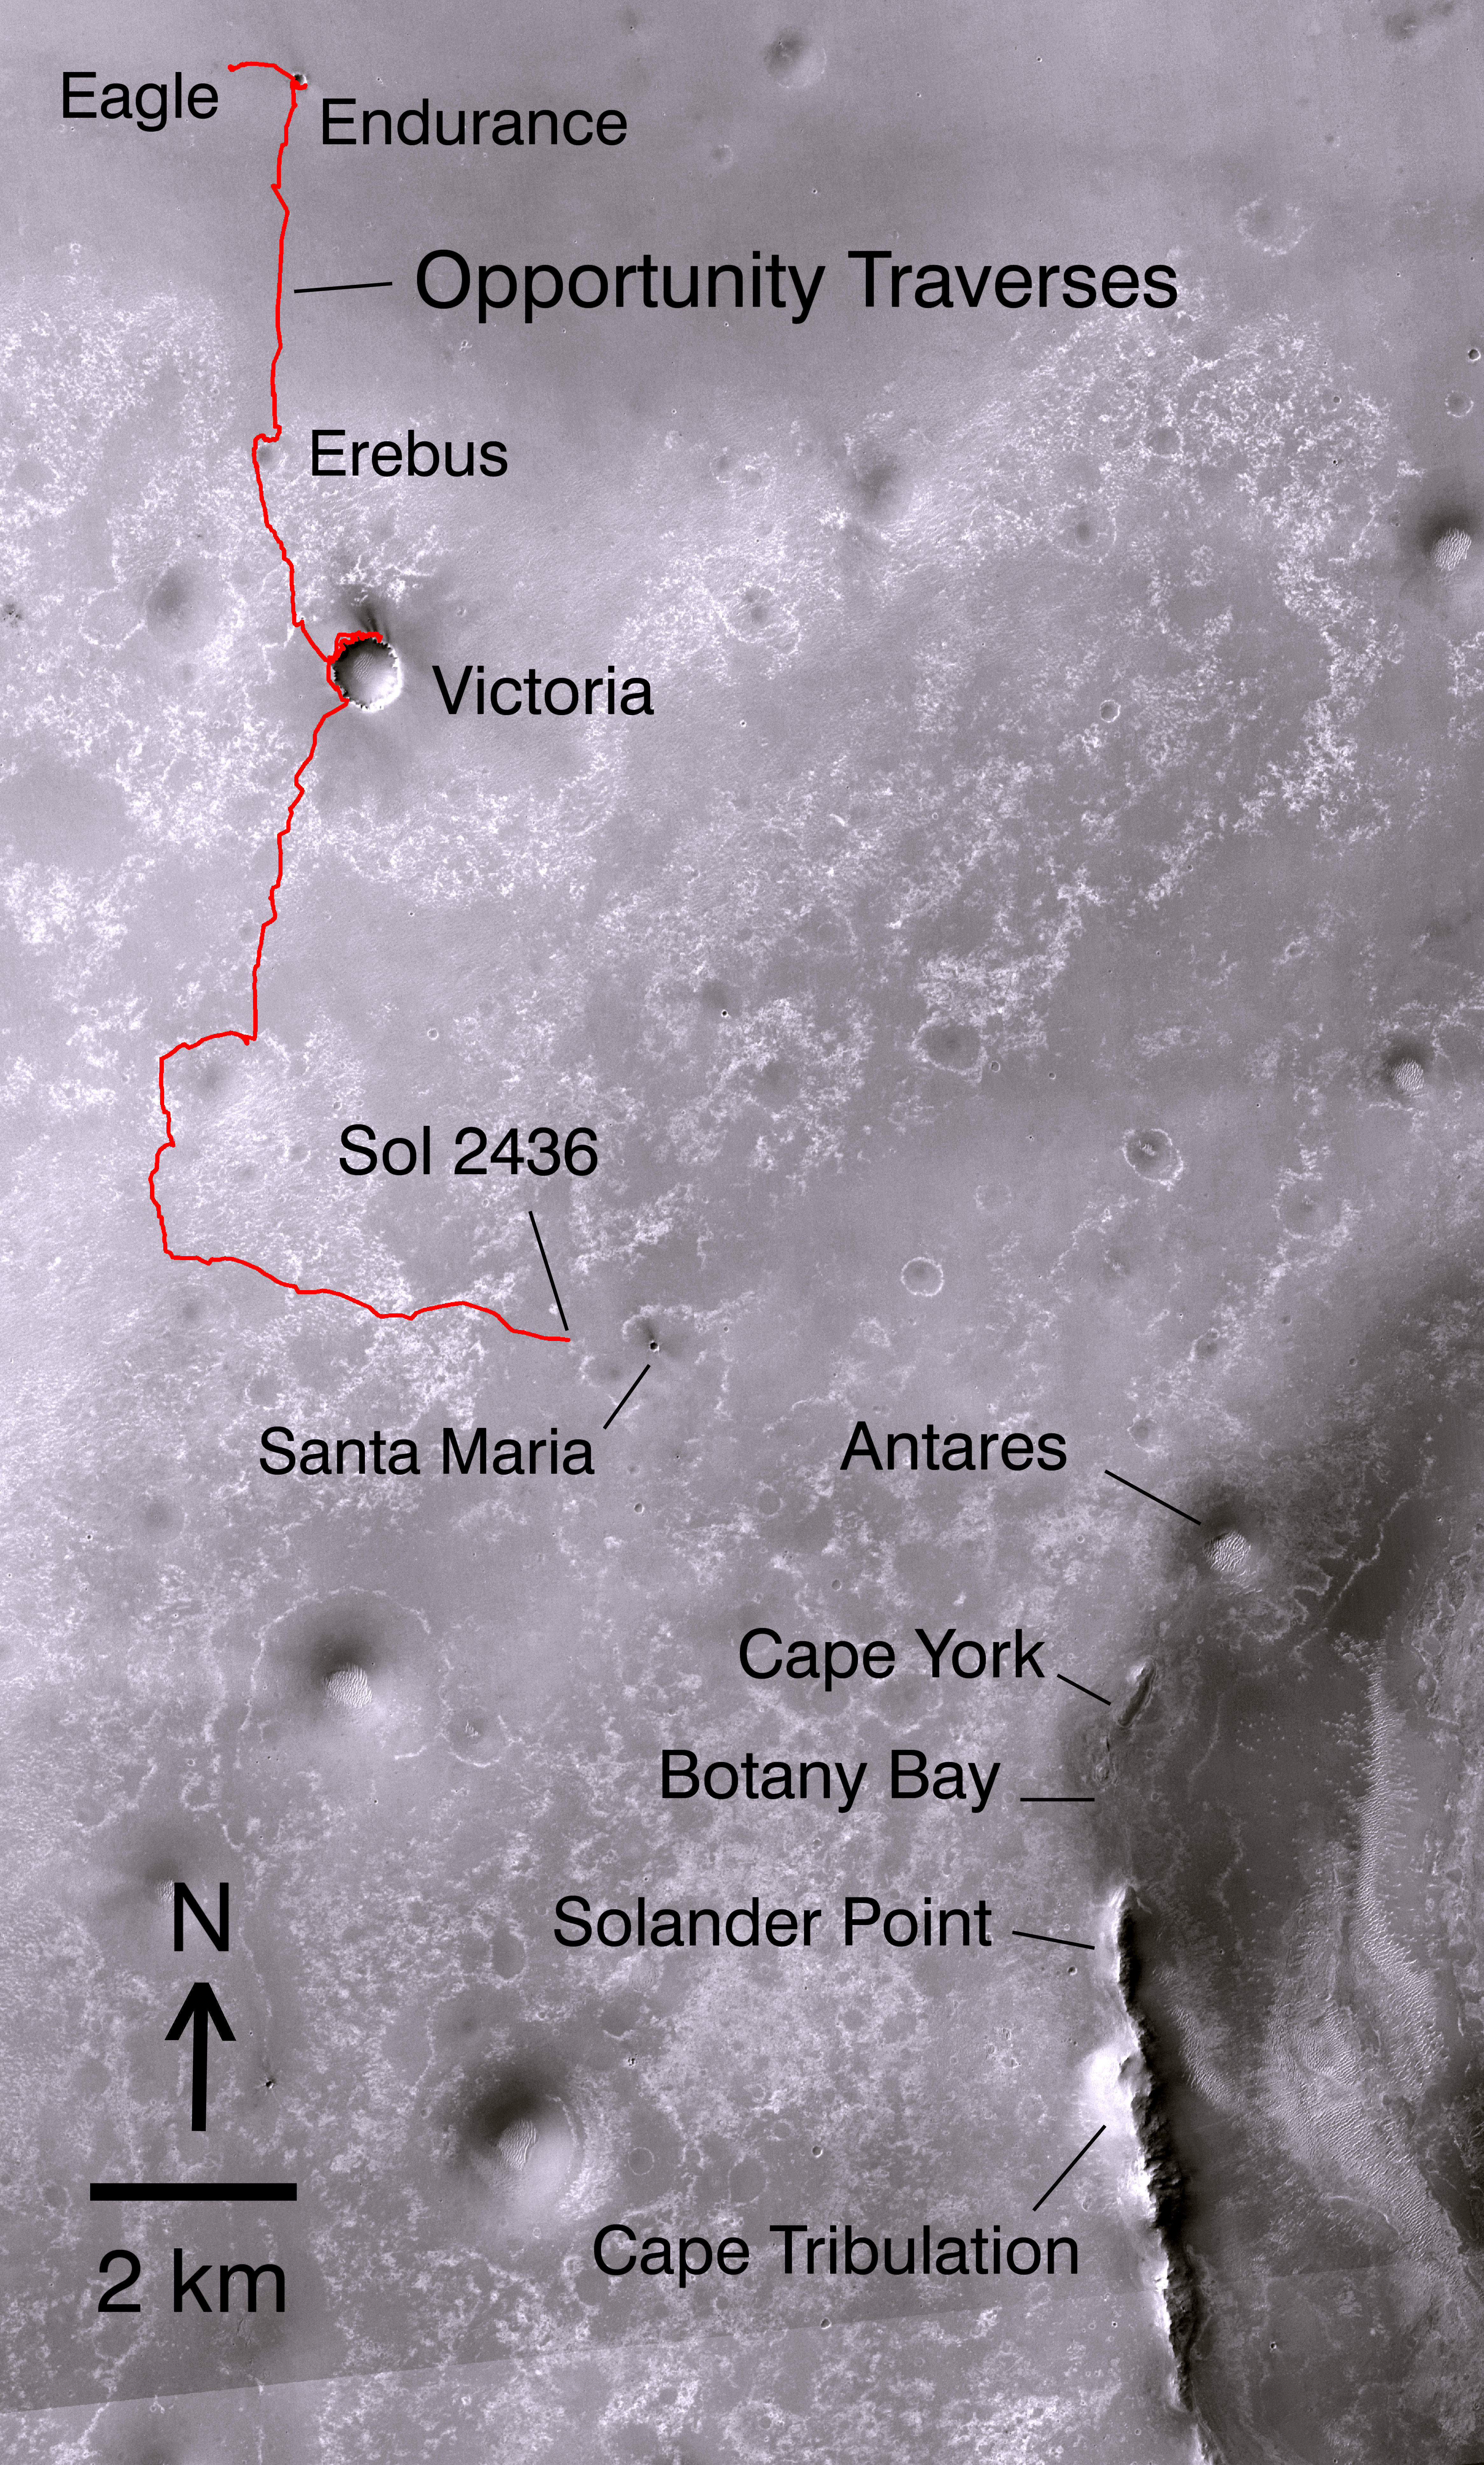

Opportunity’s Path on Mars Through Sol 2436

Non-annotated image

The red line on this map shows where NASA’s Mars Rover Opportunity has driven from the place where it landed in January 2004 — inside Eagle Crater, at the upper left end of the track — to where it reached on the 2,436th Martian day, or sol, of its work on Mars (Nov. 30, 2010). The map covers an area about 15 kilometers (9 miles) wide. North is at the top.

Drives subsequent to Sol 2436 in early December 2010 brought Opportunity closer to Santa Maria Crater, which is about 90 meters (295 feet) in diameter. The rover team plans to investigate Santa Maria for a few weeks before resuming Opportunity’s long-term trek toward the rim of Endeavour Crater. The western edge of 22-kilometer-wide (14-mile-wide) Endeavour is in the lower right corner of this map. Some sections of the discontinuos raised rim and nearby features are indicated with informal names on the map: rim segments “Cape York” and “Solander Point”; a low area between them called “Botany Bay”; “Antares” crater, which formed on sedimentary rocks where the rim was eroded down; and rim fragment “Cape Tribulation,” where orbital observations have detected clay minerals.

The base map is a mosaic of images from the Context Camera on NASA’s Mars Reconnaissance Orbiter.

Credit: NASA/JPL-Caltech/MSSS/Ohio State Univ.